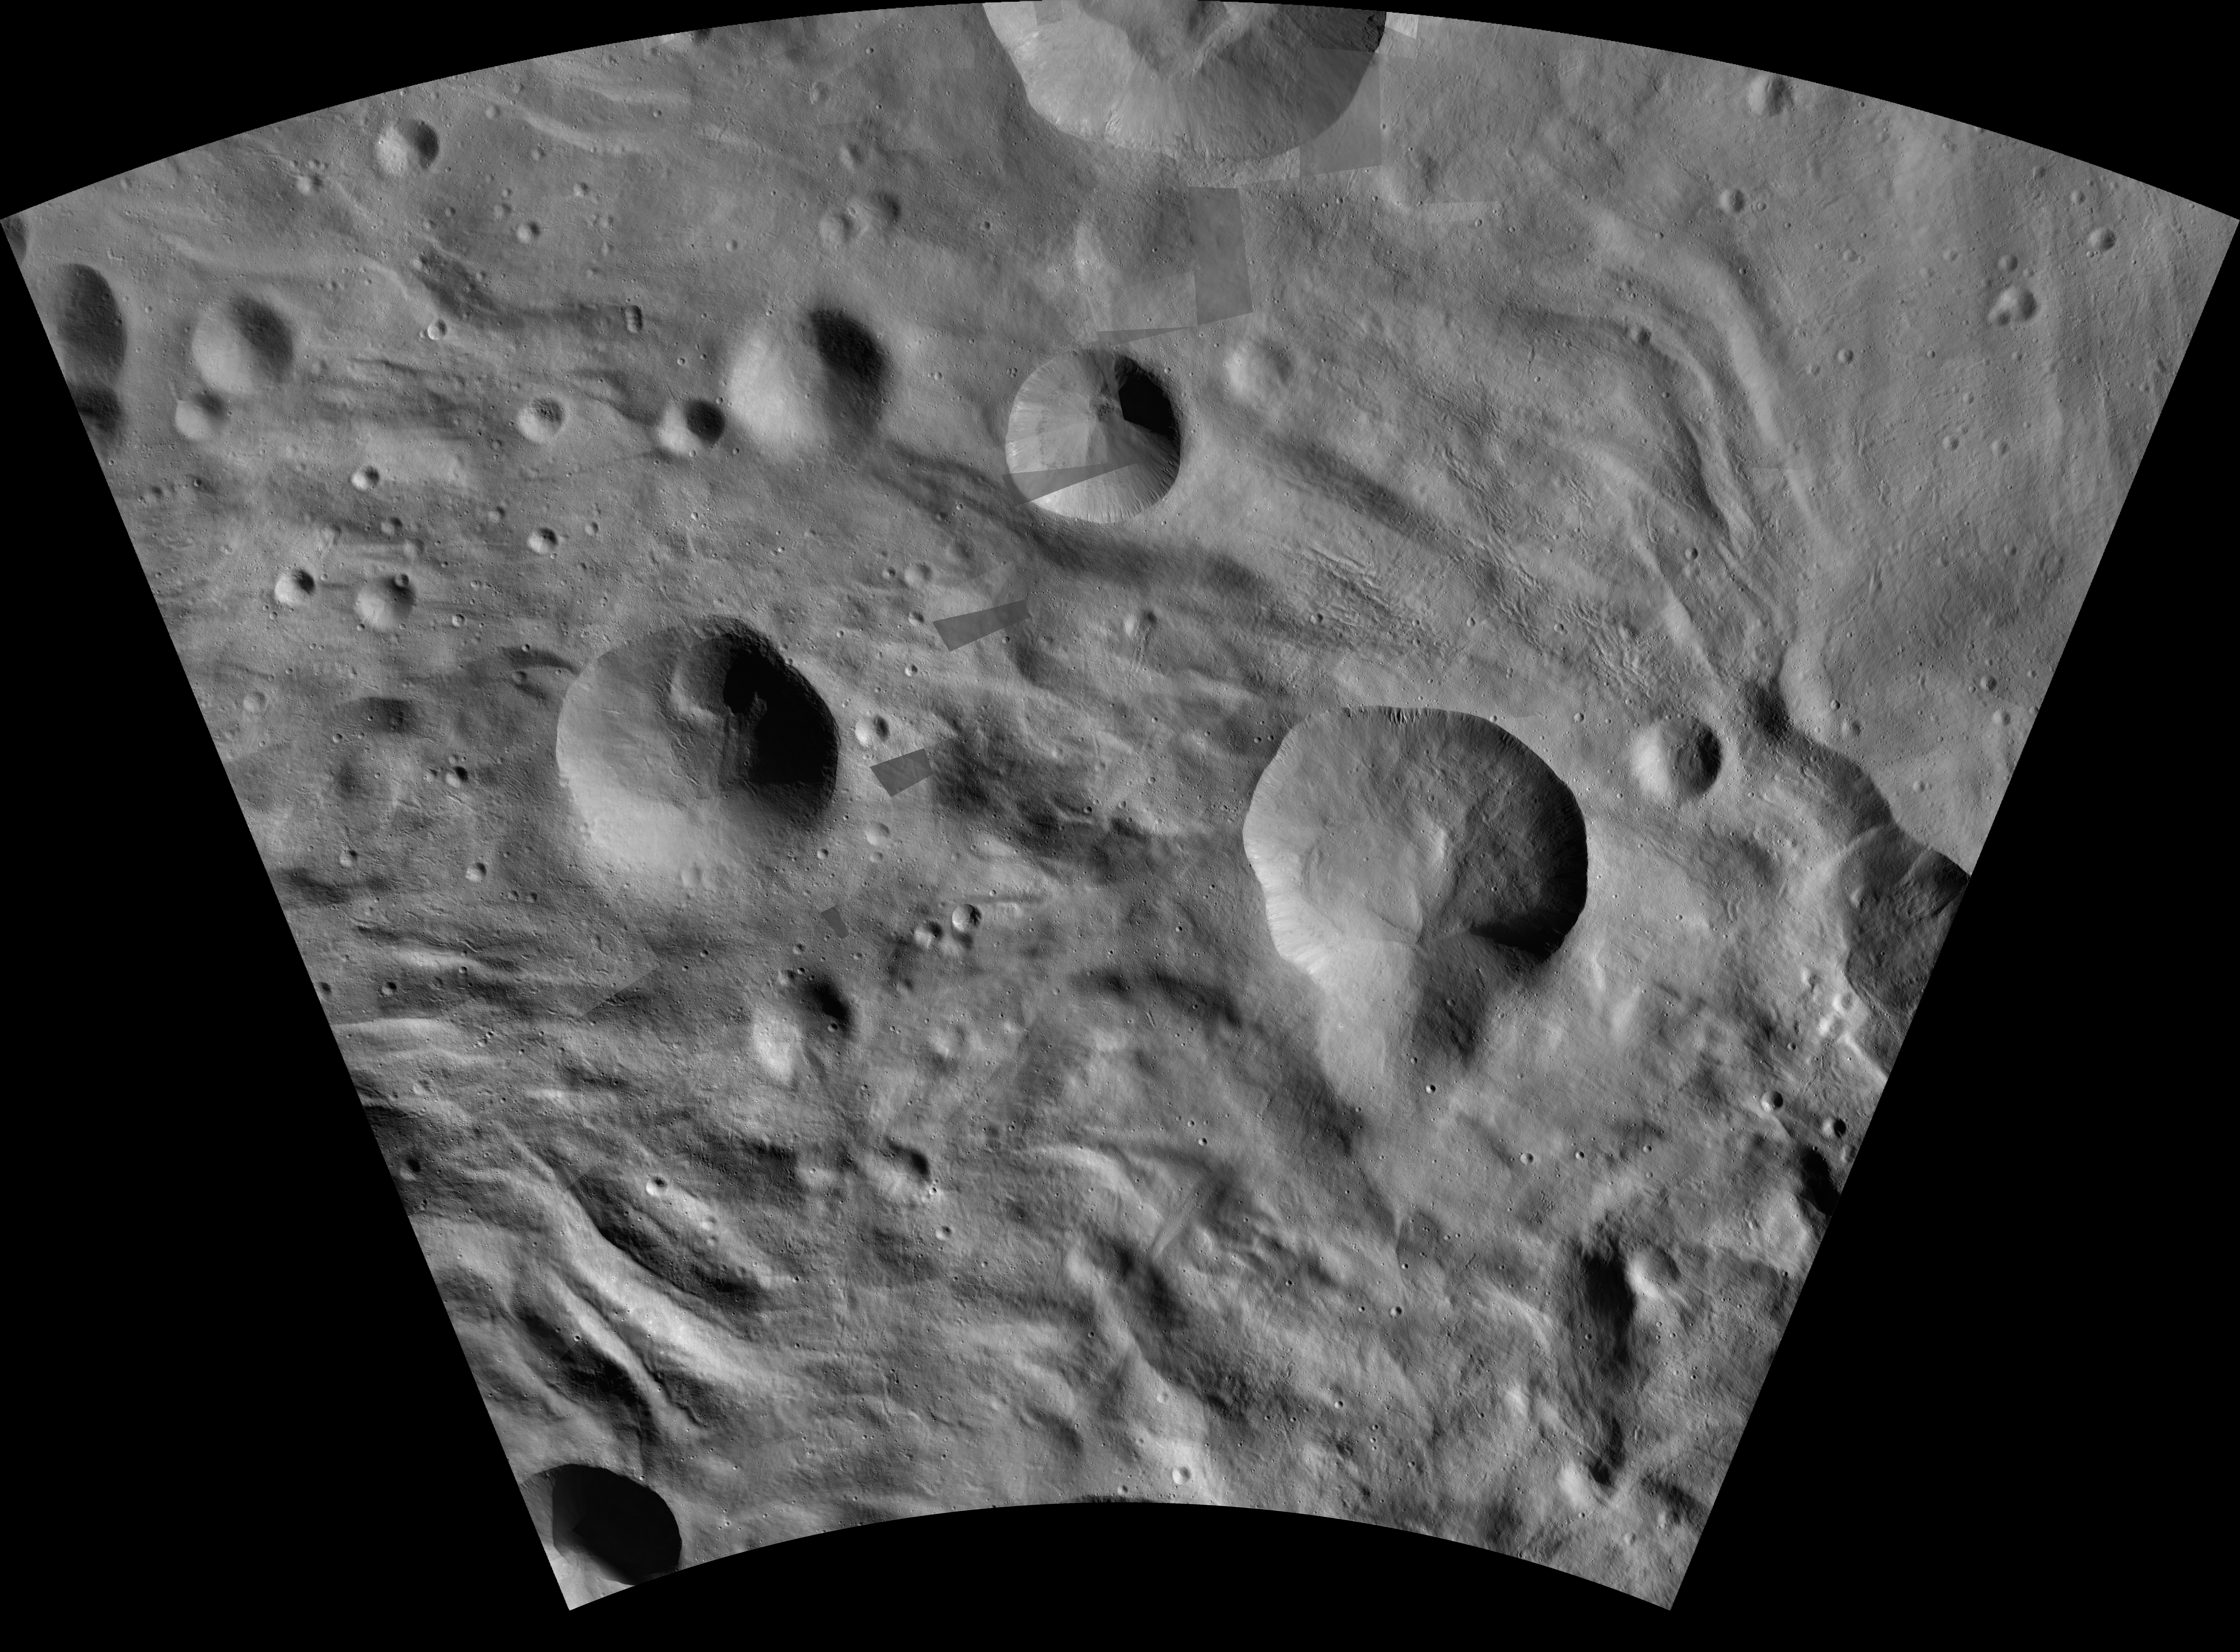

Aquilia AV-L-24

This image from the atlas of the giant asteroid Vesta was created from images taken as NASA’s Dawn mission flew around the object, also known as a protoplanet. The set of maps was created from mosaics of10,000 images from Dawn’s framing camera instrument, taken at a low altitude of about 130 miles (210 kilometers). This map is mostly at a scale about that of regional road touring maps, where every inch of map is equivalent to a little more than 3 miles of asteroid (one centimeter equals 2 kilometers).

The full atlas and full resolution file can be viewed at PIA17480. Also available is the Aquilia.

The Dawn mission to Vesta and Ceres is managed by NASA’s Jet Propulsion Laboratory, a division of the California Institute of Technology in Pasadena, for NASA’s Science Mission Directorate, Washington. The University of California, Los Angeles, is responsible for overall Dawn mission science. The Dawn framing cameras were developed and built under the leadership of the Max Planck Institute for Solar System Research, Katlenburg-Lindau, Germany, with significant contributions by DLR German Aerospace Center, Institute of Planetary Research, Berlin, and in coordination with the Institute of Computer and Communication Network Engineering, Braunschweig. The framing camera project is funded by the Max Planck Society, DLR and NASA.

Credit: NASA/JPL-Caltech/UCLA/MPS/DLR/IDA